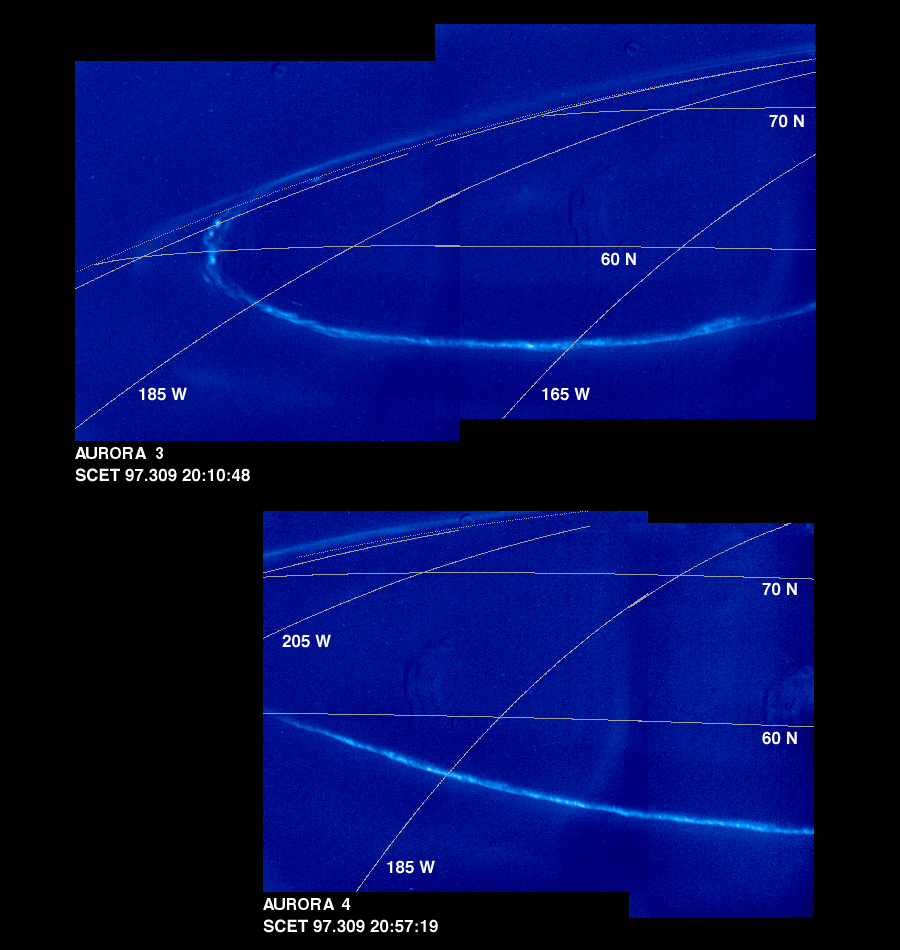

Time Series of Jupiter’s Aurora

These mosaics of Jupiter’s night side show the Jovian aurora at approximately 45 minute intervals as the auroral ring rotated with the planet below the spacecraft. The images were obtained by the Solid State Imaging (SSI) system on NASA’s Galileo spacecraft. during its eleventh orbit of Jupiter.

The auroral ring is offset from Jupiter’s pole of rotation and reaches the lowest latitude near 165 degrees west longitude. The aurora is hundreds of kilometers wide, and when it crosses the edge of Jupiter, it is about 250 kilometers above the planet.

The mosaics, numbered from earliest to latest in the time series, are:

Aurora 1, top mosaic (earliest) Aurora 2, bottom mosaic

Aurora 3, top mosaic Aurora 4, bottom mosaic

Aurora 5, top mosaic Aurora 6, bottom mosaic

Aurora 7, top mosaic Aurora 8, bottom mosaic (latest)
As on Earth, the auroral emission is caused by electrically charged particles striking atoms in the upper atmosphere from above. The particles travel along Jupiter’s magnetic field lines, but their origin is not fully understood. The field lines where the aurora is most intense cross the Jovian equator at large distances (many Jovian radii) from the planet. The faint background throughout the image is scattered light in the camera. This stray light comes from the sunlit portion of Jupiter, which is out of the image. In multispectral observations the aurora appears red, consistent with how atomic hydrogen in Jupiter’s atmosphere would glow. Galileo’s unique perspective allows it to view the night side of the planet at short range, revealing details that cannot be seen from Earth. These detailed features are time dependent, and can be followed in this sequence of Galileo images.

In the first mosaic, the auroral ring is directly over Jupiter’s limb and is seen “edge on.” In the fifth mosaic, the auroral emission is coming from several distinct bands. This mosaic also shows the footprint of the Io flux tube. Volcanic eruptions on Jupiter’s moon, Io, spew forth particles that become ionized and are pulled into Jupiter’s magnetic field to form an invisible tube, the Io flux tube, between Jupiter and Io. The bright circular feature towards the lower right may mark the location where these energetic particles impact Jupiter. Stars which are visible in some of the images enable precise determination of where the camera is pointed. This has allowed the first three dimensional establishment of the position of the aurora. Surprisingly, the measured height is about half the altitude (above the one bar pressure level) predicted by magnetospheric models.

The Universal Time, in Spacecraft Event Time (SCET), that the images were taken is listed beneath each mosaic. The first four frames were taken on November 5, 1997 (SCET 97.309) before the Galileo spacecraft reached perijove, the closest point to Jupiter. The latter four were taken three days later on November 8, 1997 (SCET 97.312), after perijove. Each image was taken at visible wavelengths and is displayed in shades of blue. North is at the top of the picture. A grid of planetocentric latitude and west longitude is overlain on the images. The resolution in the plane of the pictures is 15 kilometers per picture element. The images were taken at a range of 1.3 million kilometers.

The Jet Propulsion Laboratory, Pasadena, CA manages the Galileo mission for NASA’s Office of Space Science, Washington, DC. JPL is an operating division of California Institute of Technology (Caltech).

Credit: NASA/JPL-Caltech